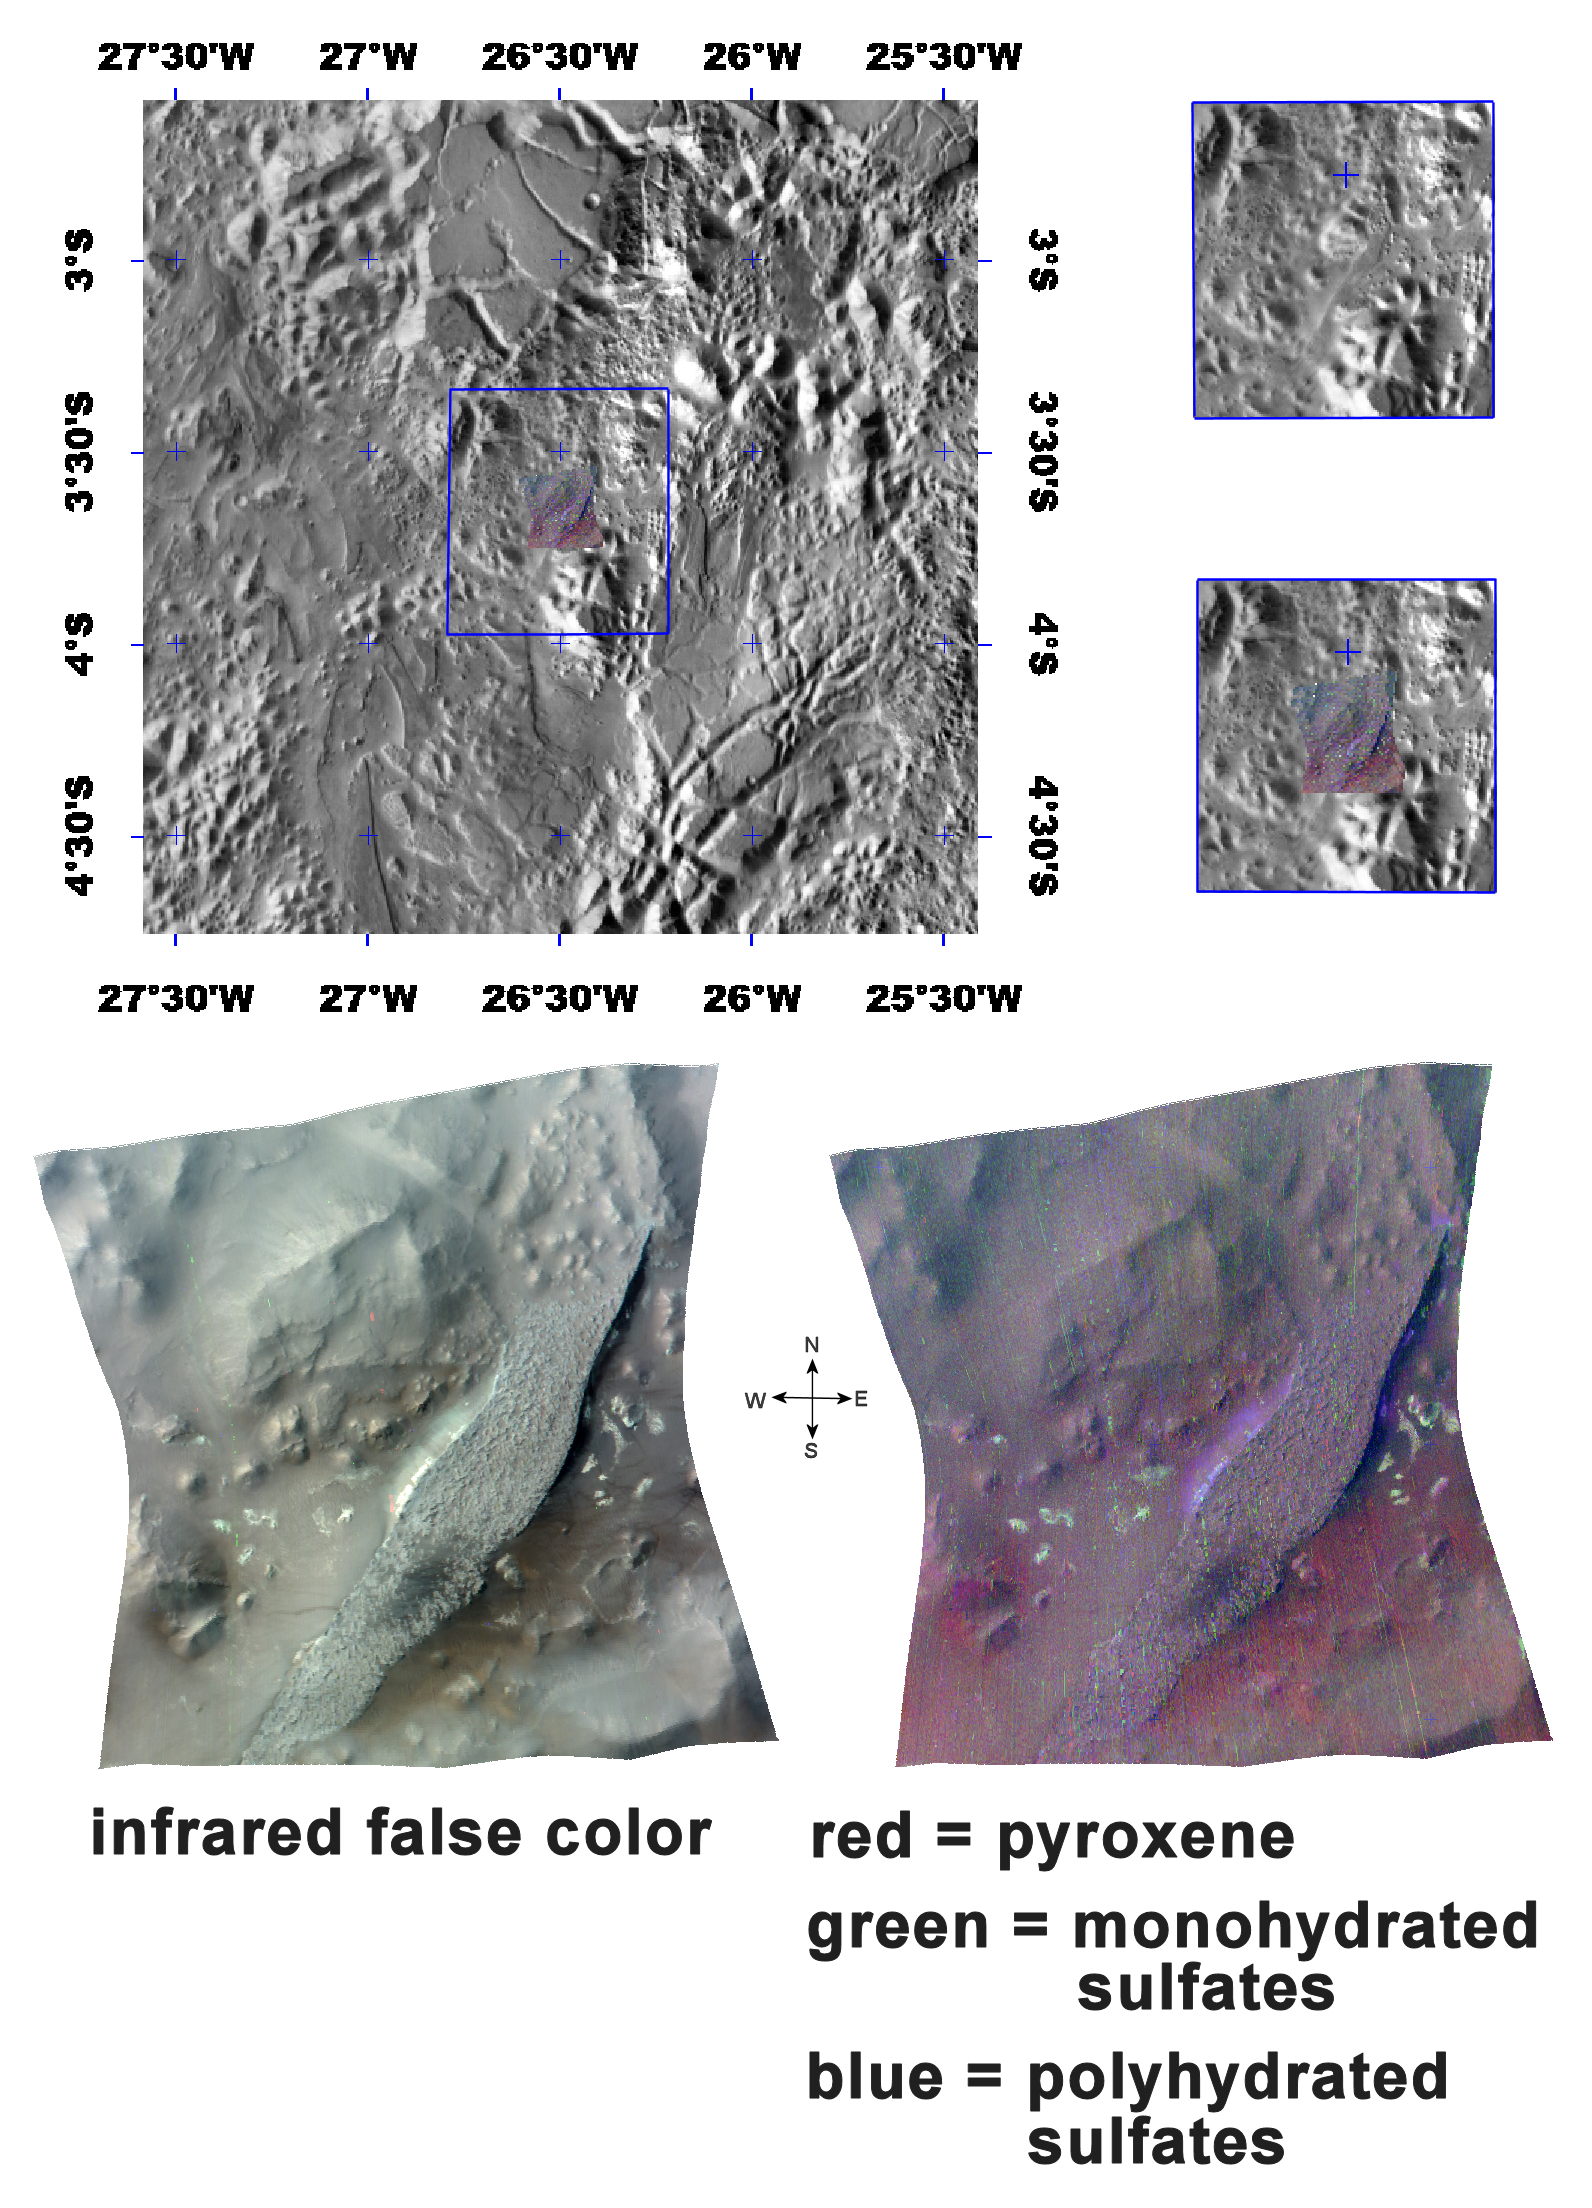

The Minerals of Aureum Chaos

3-dimensional model with 5x vertical exaggeration

This image of chaotic terrain in the Aureum Chaos region of Mars was taken by the Compact Reconnaissance Imaging Spectrometer for Mars (CRISM) at 0858UTC (3:58 a.m. EST) on January 24, 2008, near 3.66 degrees south latitude, 26.5 degrees west longitude. The image was taken in 544 colors covering 0.36-3.92 micrometers, and shows features as small as 18 meters (60 feet) across. The image is about 10 kilometers (6.2 miles) wide at its narrowest point.

Aureum Chaos is a 368 kilometer (229 mile) wide area of chaotic terrain in the eastern part of Valles Marineris. The chaotic terrain is thought to have formed by collapse of the surrounding Margaritifer Terra highland region. Aureum Chaos contains heavily eroded, randomly oriented mesas, plateaus, and knobs—many revealing distinct layered deposits along their slopes. These deposits may be formed from remnants of the collapsed highlands, sand carried by Martian winds, dust or volcanic ash that settled out of the atmosphere, or sediments laid down on the floor of an ancient lake.

The top panel in the montage above shows the location of the CRISM image on a mosaic taken by the Mars Odyssey spacecraft’s Thermal Emission Imaging System (THEMIS). The CRISM data cover a narrow plateau near the edge of the chaotic terrain, that stretches across from the southwest to the northeast.

The lower left image, an infrared false color image, reveals the plateau and several eroded knobs of varying sizes. The plateau’s layer-cake structure is similar to that of other layered outcrops in Valles Marineris.

The lower right image reveals the strengths of mineral spectral features overlain on a black-and-white version of the infrared image. Areas shaded in red hold more of the mineral pyroxene, a primary component of basaltic rocks that are prevalent in the highlands. Spots of green indicate monohydrated sulfate minerals (sulfates with one water molecule incorporated into each molecule of the mineral), while blue indicates polyhydrated sulfate minerals (sulfates with multiple waters per mineral molecule).

Although the plateau’s dark cap rock is somewhat mineralogically non-descript, the bright, white swath of underlying material cascading down the plateau’s flanks appears to hold polyhydrated sulfates. Dark eolian or wind deposited sediments in the south-central part of the plateau are also rich in polyhydrated sulfates.

Surrounding the plateau are small greenish spots of monoyhydrated sulfates. These are erosional remnants of an even lower part of the layered deposits that is compositionally distinct from the main part of the plateau.

The deepest layer visible is preexisting “basement” rock that forms the floor of Aureum Chaos around the plateau. It is comprised of basaltic rock exposed by collapse of the crust and the debris derived from that collapse.

The animation (see above) of a 3-dimensional topographic model illustrates the relationship of these materials. It was made using the lower right CRISM image, draped over MOLA topography with 5X vertical exaggeration.

CRISM is one of six science instruments on NASA’s Mars Reconnaissance Orbiter. Led by The Johns Hopkins University Applied Physics Laboratory, Laurel, Md., the CRISM team includes expertise from universities, government agencies and small businesses in the United States and abroad. NASA’s Jet Propulsion Laboratory, a division of the California Institute of Technology in Pasadena, manages the Mars Reconnaissance Orbiter and the Mars Science Laboratory for NASA’s Science Mission Directorate, Washington. Lockheed Martin Space Systems, Denver, built the orbiter.

Credit: NASA/JPL/JHUAPL/ASU